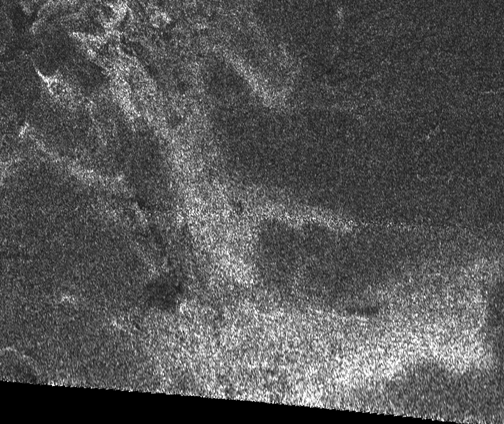

Oozing Across Titan

This synthetic aperture radar image of the surface of Saturn’s moon Titan was acquired on Oct. 26, 2004, when the Cassini spacecraft flew approximately 2,500 kilometers (1,553 miles) above the surface and acquired radar data for the first time.

The radar illumination was from the south: dark regions may represent areas that are smooth, made of radar-absorbing materials, or are sloped away from the direction of illumination. A striking bright feature stretches from upper left to lower right across this image, with connected ‘arms’ to the East. The fact that the lower (southern) edges of the features are brighter is consistent with the structure being raised above the relatively featureless darker background. Comparisons with other features and data from other instruments will help to determine whether this is a cryovolcanic flow, where water-rich liquid has welled up from Titan’s warm interior.

The image covers an area about 150 kilometers (90 miles) square, and is centered at about 45 degrees north, 30 degrees west in the northern hemisphere of Titan, over a region that has not yet been imaged optically. The smallest details seen on the image are around 1 kilometer (.62 mile) across. Features are less clear at the bottom of the image where the viewing was less favorable. A faint horizontal seam between the radar beams can be seen half way up in this image.

The Cassini-Huygens mission is a cooperative project of NASA, the European Space Agency and the Italian Space Agency. The Jet Propulsion Laboratory, a division of the California Institute of Technology in Pasadena, manages the Cassini-Huygens mission for NASA’s Science Mission Directorate, Washington, D.C. The Cassini orbiter and its two onboard cameras were designed, developed and assembled at JPL. The radar instrument team is based at JPL, working with team members from the United States and several European countries.

Credit: NASA/JPL-Caltech/ASI